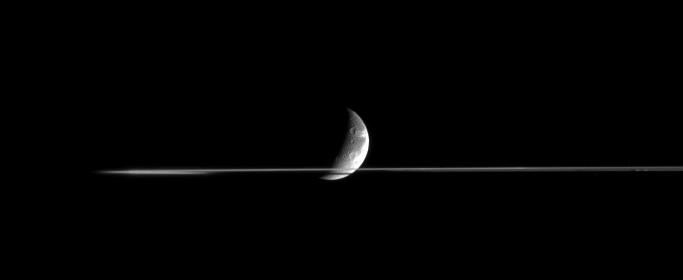

Slicing Through Dione

Dione is partly occulted by Saturn’s rings in this nearly edge-on view, taken from less than a tenth of a degree above the ringplane. The side of the rings nearer to the Cassini spacecraft was masked by Saturn’s shadow at the time and appears dark.

Bright, wispy fractures on Dione’s trailing hemisphere curl around the horizon. Sunlit terrain seen on Dione (1,126 kilometers, 700 miles across) is on the moon’s Saturn-facing hemisphere. North is up.

The image was taken in infrared light (centered at 752 nanometers) with the Cassini spacecraft narrow-angle camera on Nov. 3, 2005 at a distance of approximately 2.5 million kilometers (1.5 million miles) from Dione and at a Sun-Dione-spacecraft, or phase, angle of 109 degrees. Resolution in the original image was 15 kilometers (9 miles) per pixel.

The Cassini-Huygens mission is a cooperative project of NASA, the European Space Agency and the Italian Space Agency. The Jet Propulsion Laboratory, a division of the California Institute of Technology in Pasadena, manages the mission for NASA’s Science Mission Directorate, Washington, D.C. The Cassini orbiter and its two onboard cameras were designed, developed and assembled at JPL. The imaging operations center is based at the Space Science Institute in Boulder, Colo.

Credit: NASA/JPL/Space Science Institute